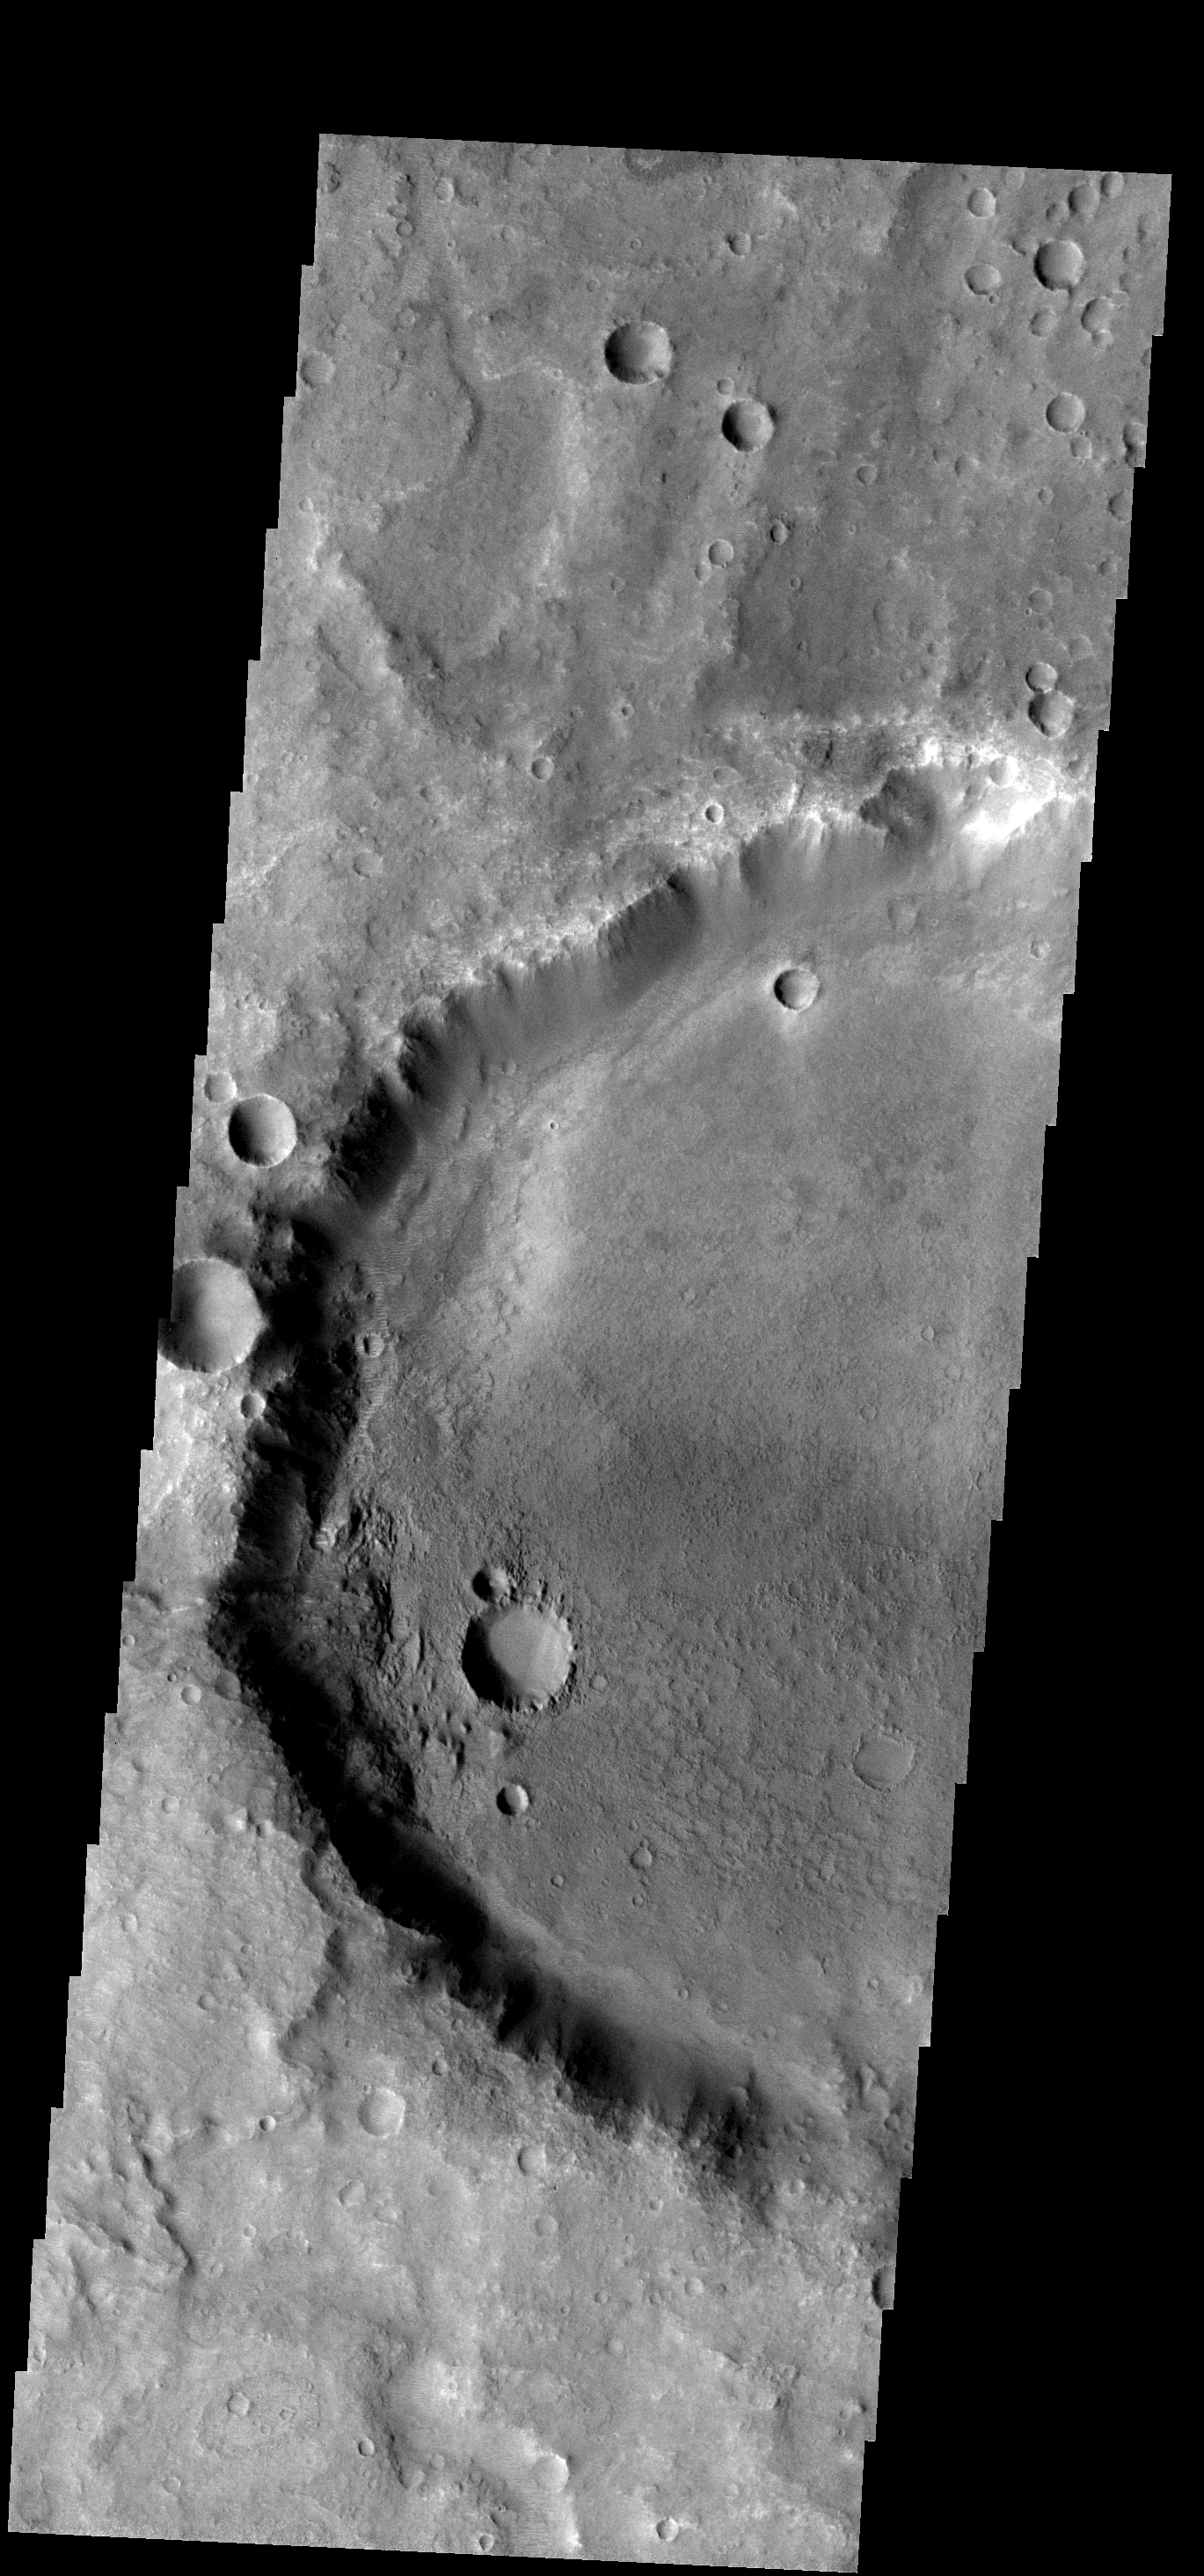

Floor Changes

The floor of this crater near its southwestern rim is rougher that the rest of the crater floor. Some process of change is working only in this area.

Image information: VIS instrument. Latitude -9.0N, Longitude 86.1E. 18 meter/pixel resolution.

Please see the THEMIS Data Citation Note for details on crediting THEMIS images.

Note: this THEMIS visual image has not been radiometrically nor geometrically calibrated for this preliminary release. An empirical correction has been performed to remove instrumental effects. A linear shift has been applied in the cross-track and down-track direction to approximate spacecraft and planetary motion. Fully calibrated and geometrically projected images will be released through the Planetary Data System in accordance with Project policies at a later time.

NASA’s Jet Propulsion Laboratory manages the 2001 Mars Odyssey mission for NASA’s Office of Space Science, Washington, D.C. The Thermal Emission Imaging System (THEMIS) was developed by Arizona State University, Tempe, in collaboration with Raytheon Santa Barbara Remote Sensing. The THEMIS investigation is led by Dr. Philip Christensen at Arizona State University. Lockheed Martin Astronautics, Denver, is the prime contractor for the Odyssey project, and developed and built the orbiter. Mission operations are conducted jointly from Lockheed Martin and from JPL, a division of the California Institute of Technology in Pasadena.

Credit: NASA/JPL/ASU